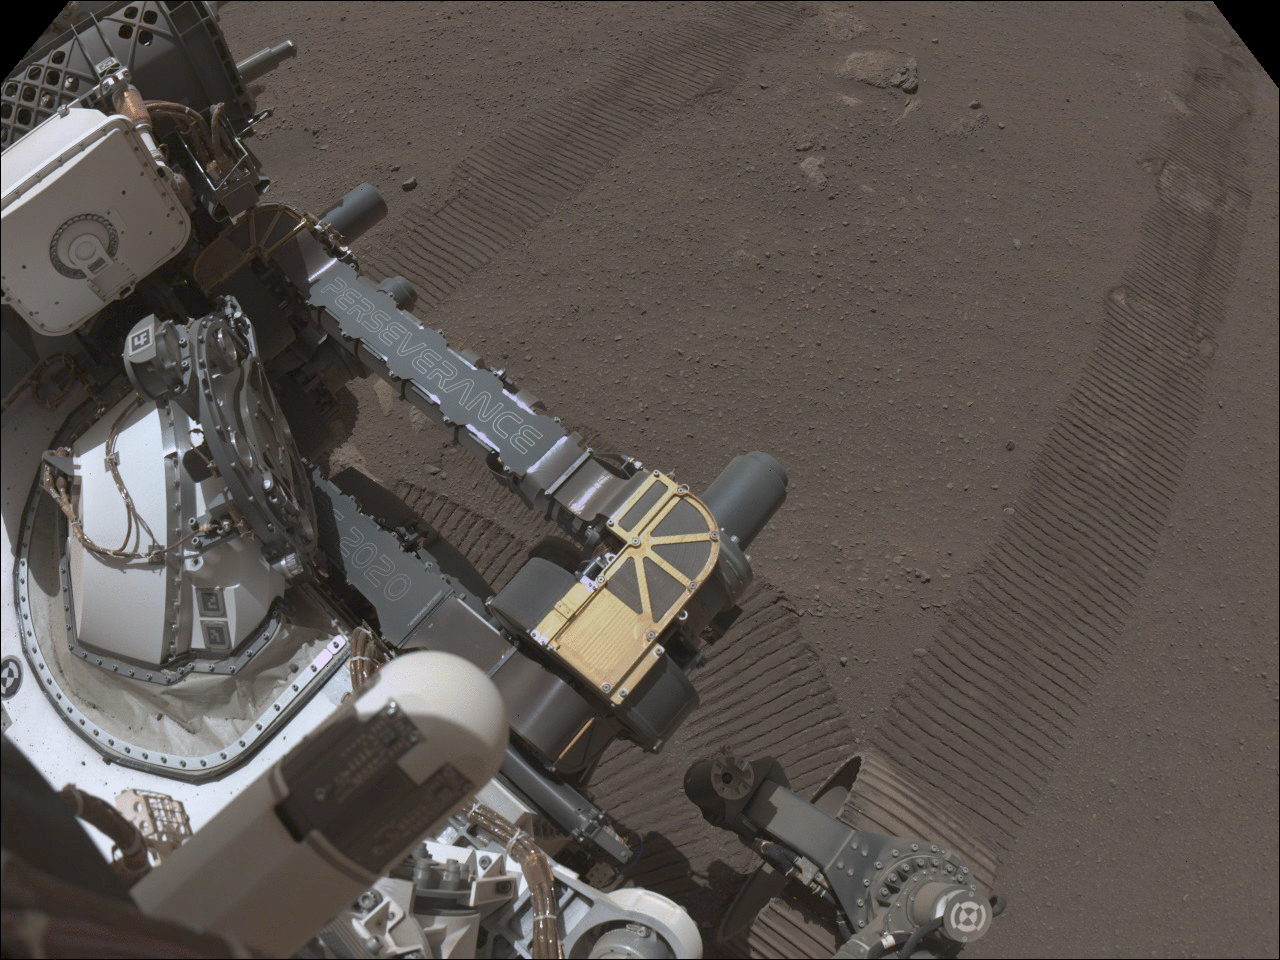

Perseverance Sample Caching System Doors

These sets of images were taken between March 13 and 15, 2021 (the 22nd and 24th Martian days, or sols, of NASA’s Mars 2020 Perseverance mission) show doors opening and closing on parts of the Sample Caching System aboard the rover. Perseverance’s Sample Caching System consists of three robotic components that will work in concert to collect samples of rock and regolith (broken rock and dust), seal them in tubes, and deposit those tubes on the surface of Mars for retrieval by a future mission. Perseverance is the first rover to bring a sample caching system to Mars.

The first set of images, taken by Perseverance’s Navigation Cameras, shows a door opening on the upper part of the bit carousel, a flying-saucer-like component that stores drill bits for the system’s coring tool. It transfers bits with empty sample tubes onto the rover’s robotic arm and also collects bits containing filled sample tubes from the coring tool.

The second set of images shows a door opening on the lower part of the bit carousel, as seen under the rover’s belly. They were taken by the WATSON camera, a part of the SHERLOC (Scanning Habitable Environments with Raman and Luminescence for Organics and Chemicals) instrument.

The Ingenuity Mars Helicopter technology demonstration activity is supported by NASA’s Science Mission Directorate, the NASA Aeronautics Research Mission Directorate, and the NASA Space Technology Mission Directorate. NASA’s Jet Propulsion Laboratory built and manages operations of Perseverance and Ingenuity for the agency. Caltech in Pasadena, California, manages JPL for NASA.

A key objective for Perseverance’s mission on Mars is astrobiology, including the search for signs of ancient microbial life. The rover will characterize the planet’s geology and past climate, pave the way for human exploration of the Red Planet, and be the first mission to collect and cache Martian rock and regolith (broken rock and dust).

Subsequent NASA missions, in cooperation with ESA (European Space Agency), would send spacecraft to Mars to collect these sealed samples from the surface and return them to Earth for in-depth analysis.

The Mars 2020 Perseverance mission is part of NASA’s Moon to Mars exploration approach, which includes Artemis missions to the Moon that will help prepare for human exploration of the Red Planet.

Credit: NASA/JPL-Caltech and NASA/JPL-Caltech/MSSS